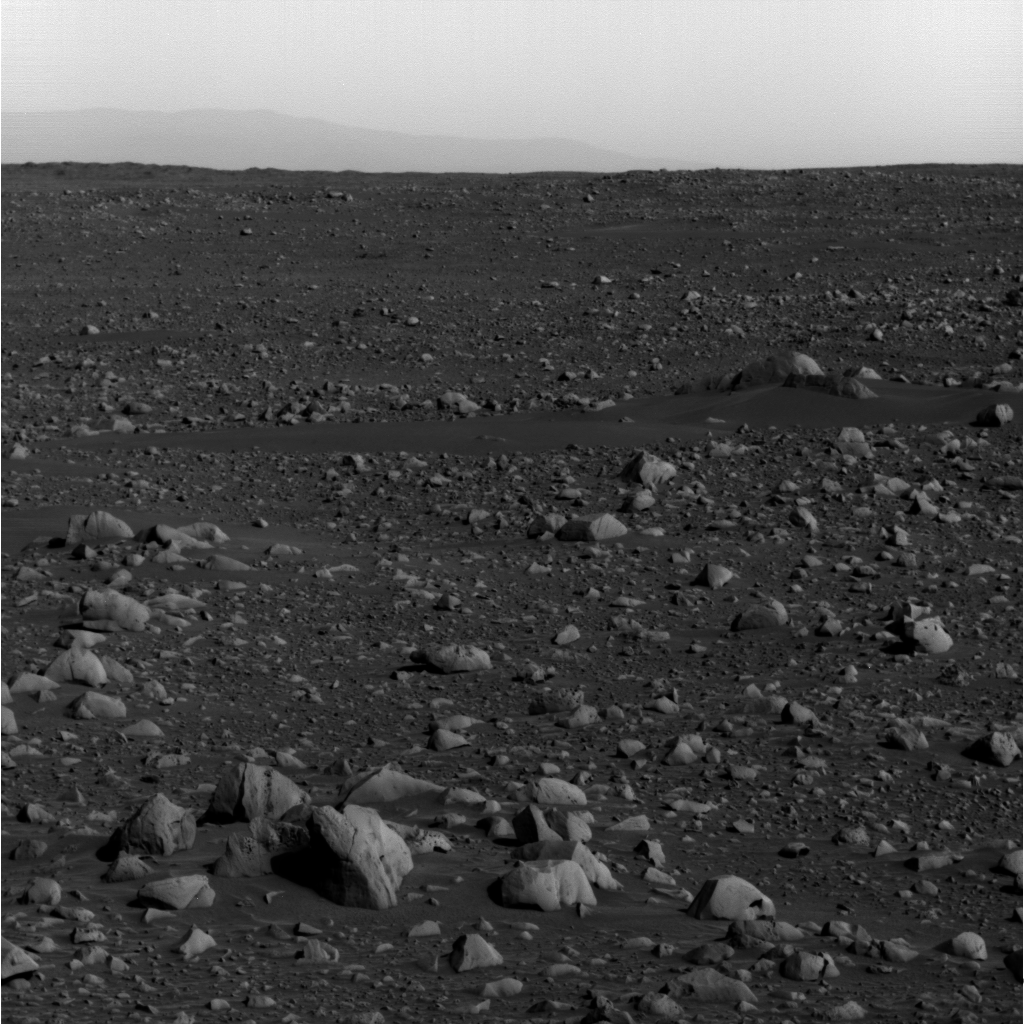

Gusev’s Rim Revealed

NASA’s Mars Exploration Rover Spirit took this panoramic camera image on sol 91 (April 5, 2004). Spirit is looking to the southeast, and through the martian haze has captured the rim of Gusev Crater approximately 80 kilometers (49.7 miles) away on the horizon.

The right side of this image reveals the portion of the crater edge that descends into the mouth of Ma’adim Vallis, a channel that opens into Gusev Crater. Spirit is currently traveling toward the informally named “Columbia Hills,” which lie to the left of the region pictured here.

This image is similar to a panoramic camera image taken on sol 68, but Gusev’s ridge is more visible here because the atmospheric dust caused by winter dust storms has settled. Scientists expect to get even clearer images than this one in upcoming sols.

This image has been modified to make the crater rim more visible.

Credit: NASA/JPL/Cornell